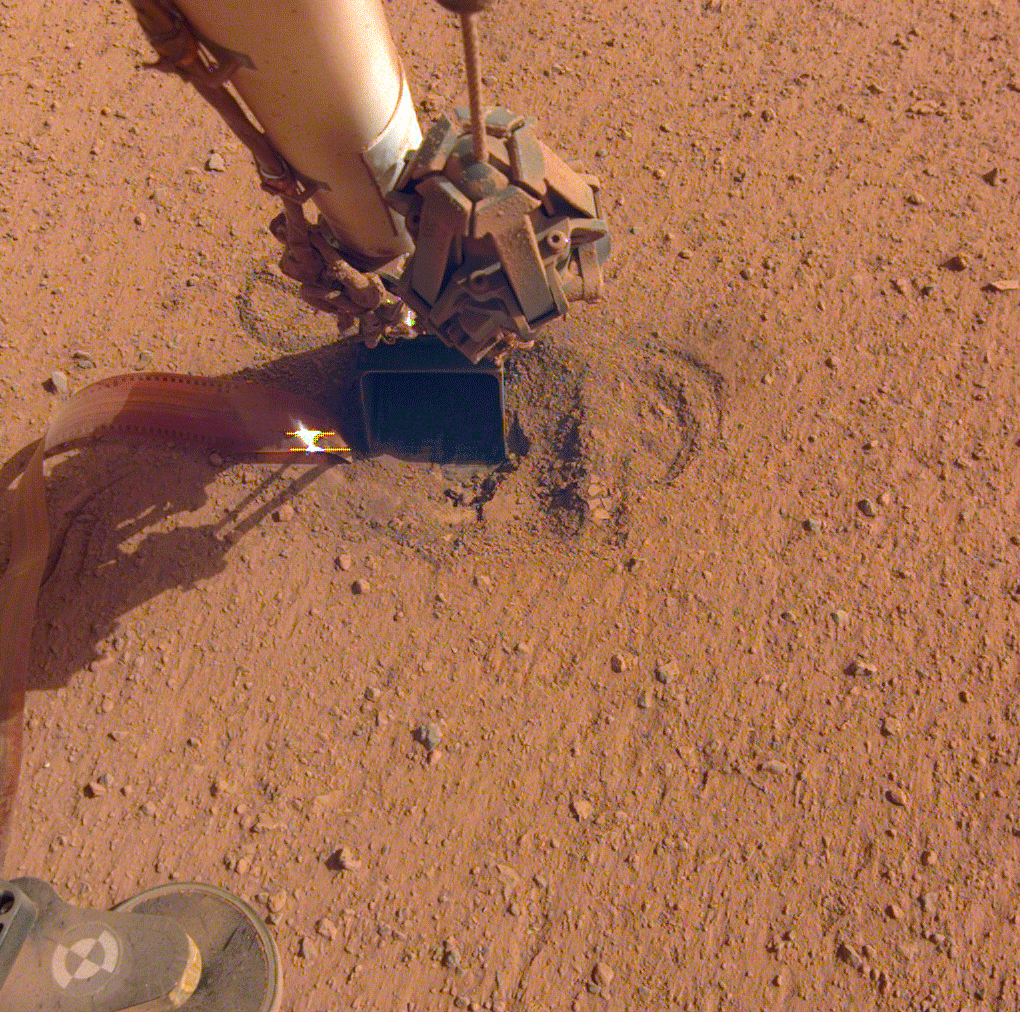

InSight’s Arm Pulls Back, Revealing the Mole

NASA’s InSight lander retracted its robotic arm on Oct. 3, 2020, revealing the spot where the self-digging “mole” is attempting to burrow into the planet’s surface. Attached to the mole is the copper-colored ribbon, which is laden with temperature sensors designed to measure the heat flow within Mars. In the months to come, the scoop seen on the end of the arm will be used to scrape and tamp down soil on top of the mole, in hopes of helping it dig.

JPL manages InSight for NASA’s Science Mission Directorate. InSight is part of NASA’s Discovery Program, managed by the agency’s Marshall Space Flight Center in Huntsville, Alabama. Lockheed Martin Space in Denver built the InSight spacecraft, including its cruise stage and lander, and supports spacecraft operations for the mission.

A number of European partners, including France’s Centre National d’Études Spatiales (CNES) and the German Aerospace Center (DLR), are supporting the InSight mission. CNES provided the Seismic Experiment for Interior Structure (SEIS) instrument to NASA, with the principal investigator at IPGP (Institut de Physique du Globe de Paris). Significant contributions for SEIS came from IPGP; the Max Planck Institute for Solar System Research (MPS) in Germany; the Swiss Federal Institute of Technology (ETH Zurich) in Switzerland; Imperial College London and Oxford University in the United Kingdom; and JPL. DLR provided the Heat Flow and Physical Properties Package (HP3) instrument, with significant contributions from the Space Research Center (CBK) of the Polish Academy of Sciences and Astronika in Poland. Spain’s Centro de Astrobiología (CAB) supplied the temperature and wind sensors.

Credit: NASA/JPL-Caltech